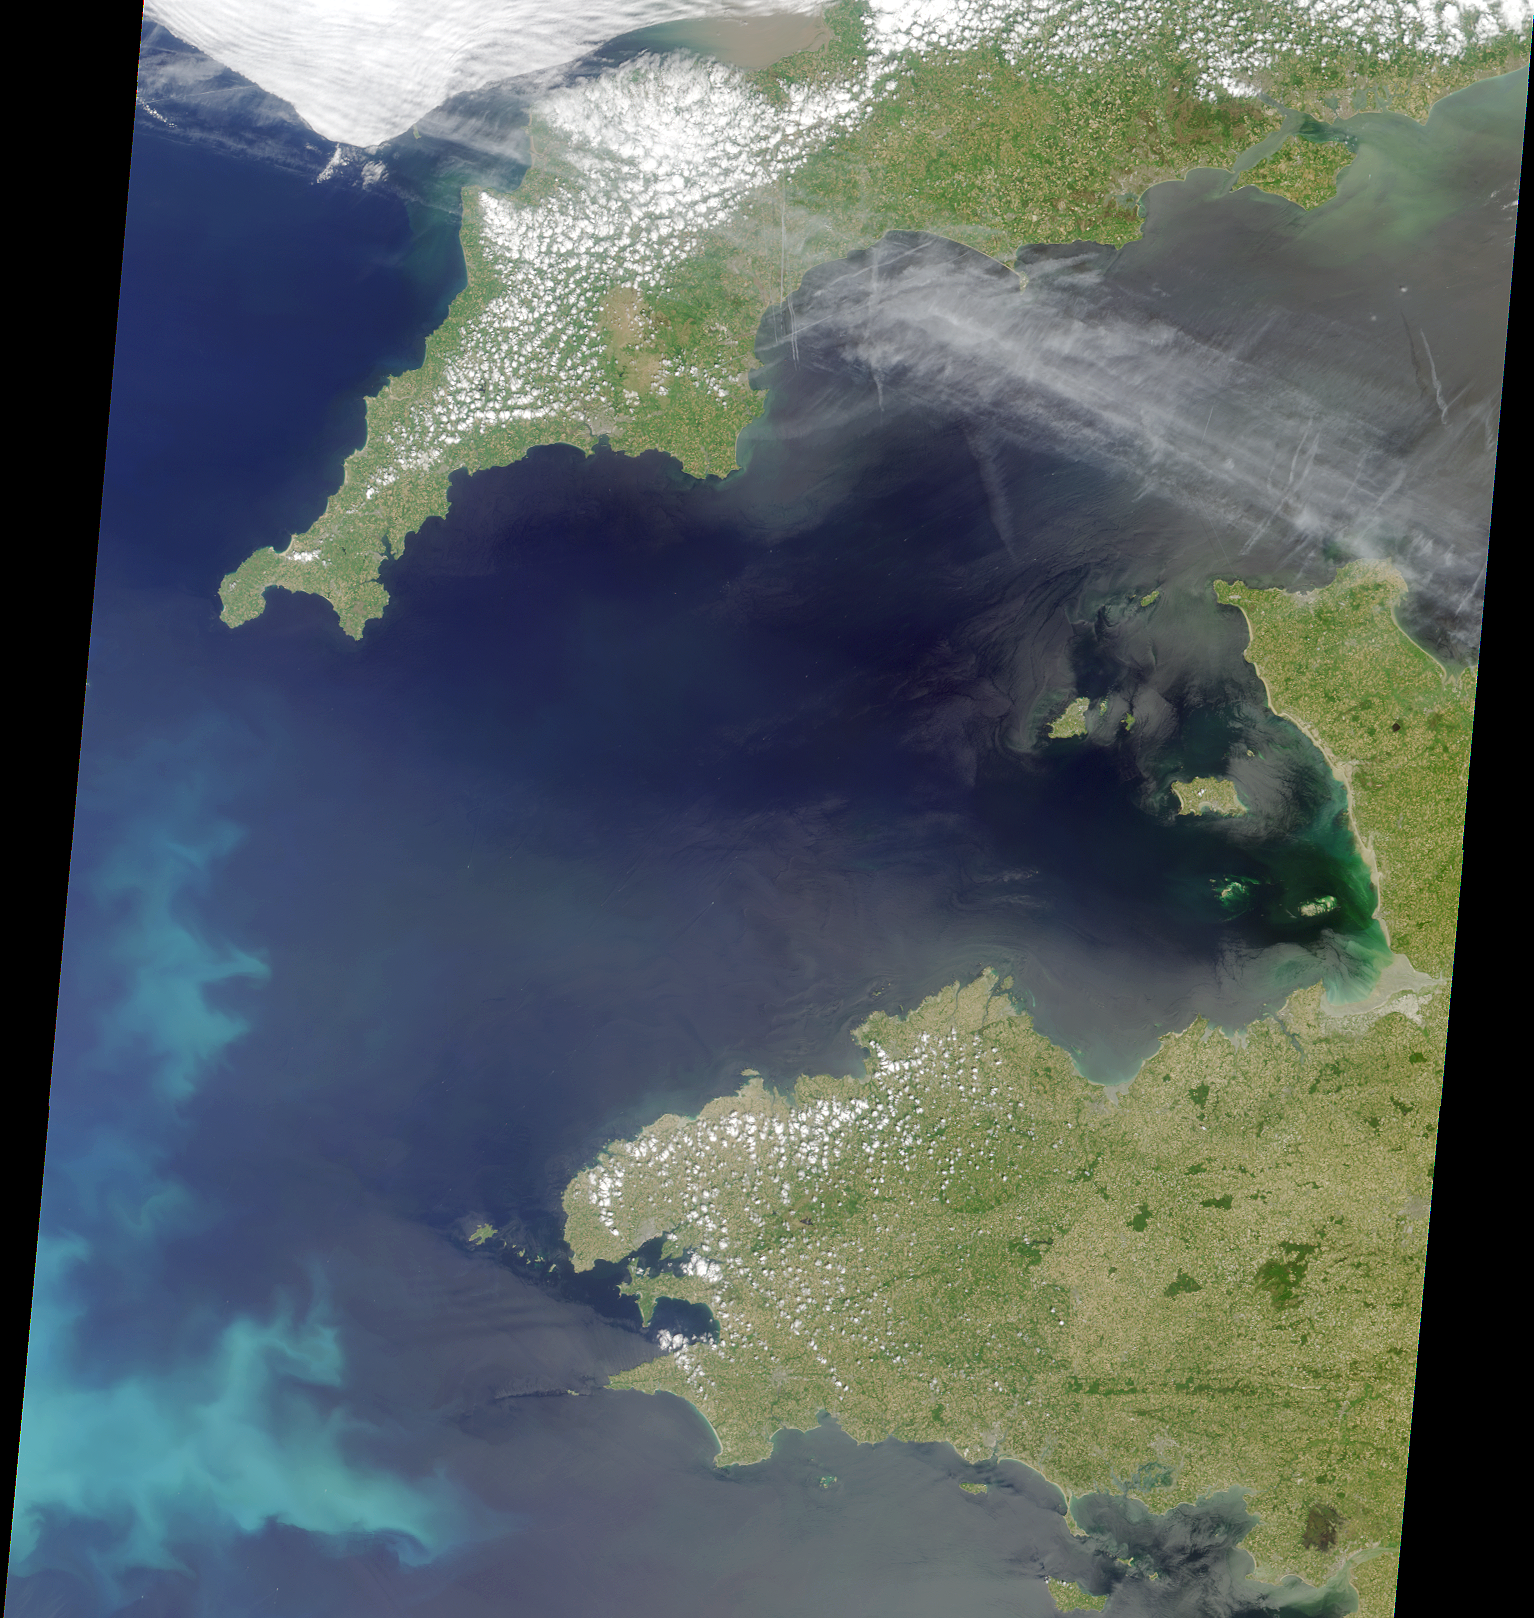

Coccoliths in the Celtic Sea

As the basis of the marine food chain, phytoplankton are important indicators of change in the oceans. These marine flora also extract carbon dioxide from the atmosphere for use in photosynthesis, and play an important role in global climate. Phytoplankton blooms that occur near the surface are readily visible from space, enabling a global estimation of the presence of chlorophyll and other pigments. There are more than 5,000 different species of phytoplankton however, and it is not always possible to identify the type of phytoplankton present using space-based remote sensing.

Coccolithophores, however, are a group of phytoplankton that are identifiable from space. These microscopic plants armor themselves with external plates of calcium carbonate. The plates, or coccoliths, give the ocean a milky white or turquoise appearance during intense blooms. The long-term flux of coccoliths to the ocean floor is the main process responsible for the formation of chalk and limestone.

This image is a natural-color view of the Celtic Sea and English Channel regions, and was acquired by the Multi-angle Imaging SpectroRadiometer’s nadir (vertical-viewing) camera on June 4, 2001 during Terra orbit 7778. It represents an area of 380 kilometers x 445 kilometers, and includes portions of southwestern England and northwestern France. The coccolithophore bloom in the lower left-hand corner usually occurs in the Celtic Sea for several weeks in summer. The coccoliths backscatter light from the water column to create a bright optical effect. Other algal and/or phytoplankton blooms can also be discerned along the coasts near Portsmouth, England and Granville, France.

At full resolution, evidence of human activity is also apparent in this image. White specks associated with ship wakes are present in the open water, and aircraft contrails are visible within the high cirrus clouds over the English Channel.

MISR was built and is managed by NASA’s Jet Propulsion Laboratory, Pasadena, CA, for NASA’s Office of Earth Science, Washington, DC. The Terra satellite is managed by NASA’s Goddard Space Flight Center, Greenbelt, MD. JPL is a division of the California Institute of Technology.

Credit: NASA/GSFC/LaRC/JPL, MISR Team